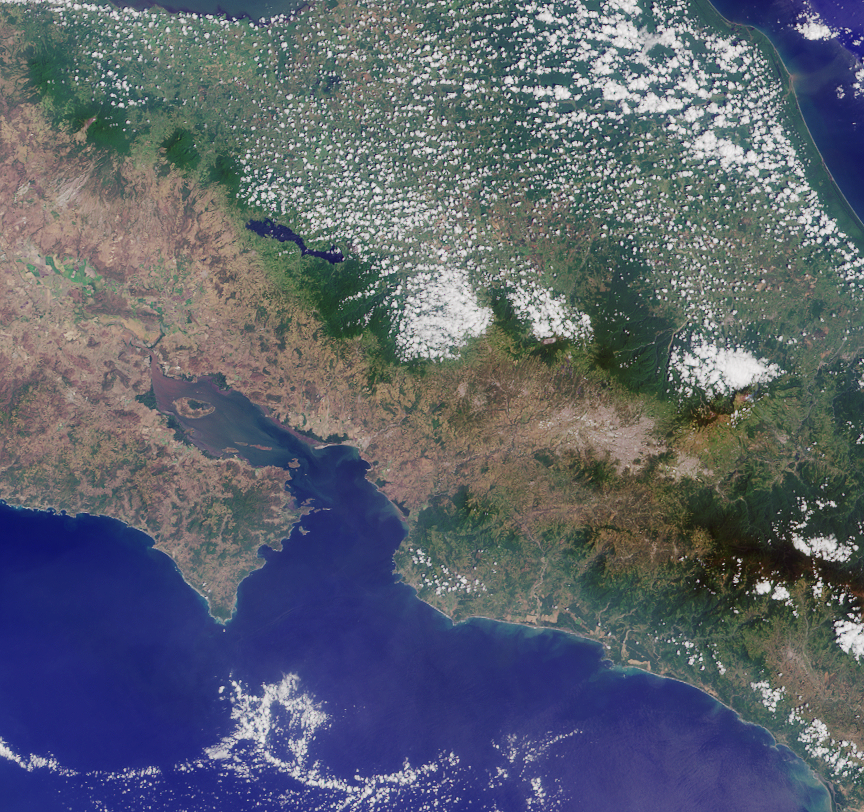

Where on Earth…? MISR Mystery Image Quiz #26: Costa Rica

Welcome back to another chance to play geographical detective!

This image was taken by the Multi-angle Imaging SpectroRadiometer (MISR), and represents an area of about 238 kilometers by 223 kilometers. North is at the top. These questions refer to a country within the image. Please answer the questions below and tell us where on Earth you think the location is. You may use any reference materials you like to answer the quiz.

A. From the statements below, please indicate which are TRUE and which are FALSE./

B. What country is shown in this image?

1. The small island off the coastal inlet in the lower left corner of the image is dominated by mangrove swamps, and considered home to protected sea bird sanctuaries. Parts of the island are off-limits for visitors.
Answer: TRUE
Isla de Chira, or Chira Island, is a Costa Rican Pacific Island located near the upper end of the Gulf of Nicoya, the largest of several islands in the area. Isla de Chira is surrounded by mangroves, which cover the eastern end of the island. Popular with pelicans and frigate birds, and uninhabited except for a few fishermen, farmers and others who eke out a living from salinas (salt pans), these islands are protected seabird sanctuaries and are off-limits for visitors.

2. Settlers were, perhaps, over-optimistic in their naming policy of this country.
Answer: TRUE
Settlement of Costa Rica began in the 1500s. For nearly three hundred years, Spain administered the region as part of the Captaincy General of Guatemala under a military governor. The Spanish optimistically called the country “Rich Coast” (“Costa Rica”). Finding little gold or other valuable minerals in Costa Rica, however, the Spanish turned to agriculture.

3. The body of water shown on the right side of the image is considered so shallow and is situated on a single plate, that it is known for its tranquil calm waters and geologic inactivity.
Answer: FALSE
The Caribbean Sea is divided into five basins separated from each other by underwater ridges and mountain ranges. Despite this, the Caribbean Sea is considered a relatively shallow sea in comparison to other bodies of water. The Caribbean sea floor is also home to two oceanic trenches: the Hispaniola Trench and Puerto Rico Trench, which put the area at a higher risk of earthquakes.

4. The streams and rivers of this country used to be home to a sacred reptile, which has since gone extinct.
Answer: FALSE
The “sacred reptile” in question is the Common Basilisk, or Jesus Christ Lizard, found in Central and South American rainforests. In Costa Rica, it is found mostly on the Pacific side of the country, while the Green lizard is found on the Atlantic side. It is famous for its ability to walk on water.

5. For centuries, coastal farmers used a powerful fertilizer that covered the rocks on the tip of this peninsula area during the dry season. Thus giving this area its descriptive name.
Answer: TRUE
The Cabo Blanco Nature Reserve is situated at the extreme southern tip of the Nicoya Peninsula. Since the times of the Conquistadores, it has been known as the “White Cape” or Cabo Blanco because encrusted guano covers the rocks in dry season. Guano manure is an effective fertilizer due to its high levels of phosphorus and nitrogen. It also lacks odor.

6. This animal, which can be found in the National Park located just below the bottom right corner of the image, comes down from its perch twice a day to feed its young.
Answer: FALSE
The National Park in question is Corcovado National Park, on the south coast of Costa Rica, near to the border with Panama. Corcovado has been called “the most biologically intense place on Earth” by National Geographic. It is home to the two-toed sloth, a nocturnal mammal known for its lethargic behavior, which pretty much spends its life hanging from a tree. The sloth eats, sleeps, mates and gives birth all while hanging upside down. It descends from the canopy once a week to defecate. Forest guides will tell you that sloths do not even climb down in the event that their young falls from the tree.

The country shown in this image is Costa Rica.

Quiz Rules

Send us your answers, name (initials are acceptable if you prefer), and your hometown by the

quiz deadline of Wednesday, November 9, 2011, 4 p.m. PST

, using the

Quiz answer form

. Answers will be published on the MISR website. The names and home towns of respondents who answer all questions correctly by the deadline will also be published in the order responses were received. The first three people on this list who are not affiliated with NASA, JPL, or MISR and who have not previously won a prize will be sent a print of the image.

A new “Where on Earth…?” mystery will appear periodically. The image also appears on the Earth Observatory, http://earthobservatory.nasa.gov/, NASA’s Climate Change website, http://climate.nasa.gov/, and on the Atmospheric Sciences Data Center home pages, http://eosweb.larc.nasa.gov/.

Text acknowledgement: Amber Jenkins and Karen Yuen, JPL.

MISR was built and is managed by NASA’s Jet Propulsion Laboratory, Pasadena, Calif., for NASA’s Science Mission Directorate, Washington, D.C. The Terra satellite is managed by NASA’s Goddard Space Flight Center, Greenbelt, Md. The MISR data were obtained from the NASA Langley Research Center Atmospheric Science Data Center. JPL is a division of the California Institute of Technology.

Credit: NASA/GSFC/LaRC/JPL, MISR Team